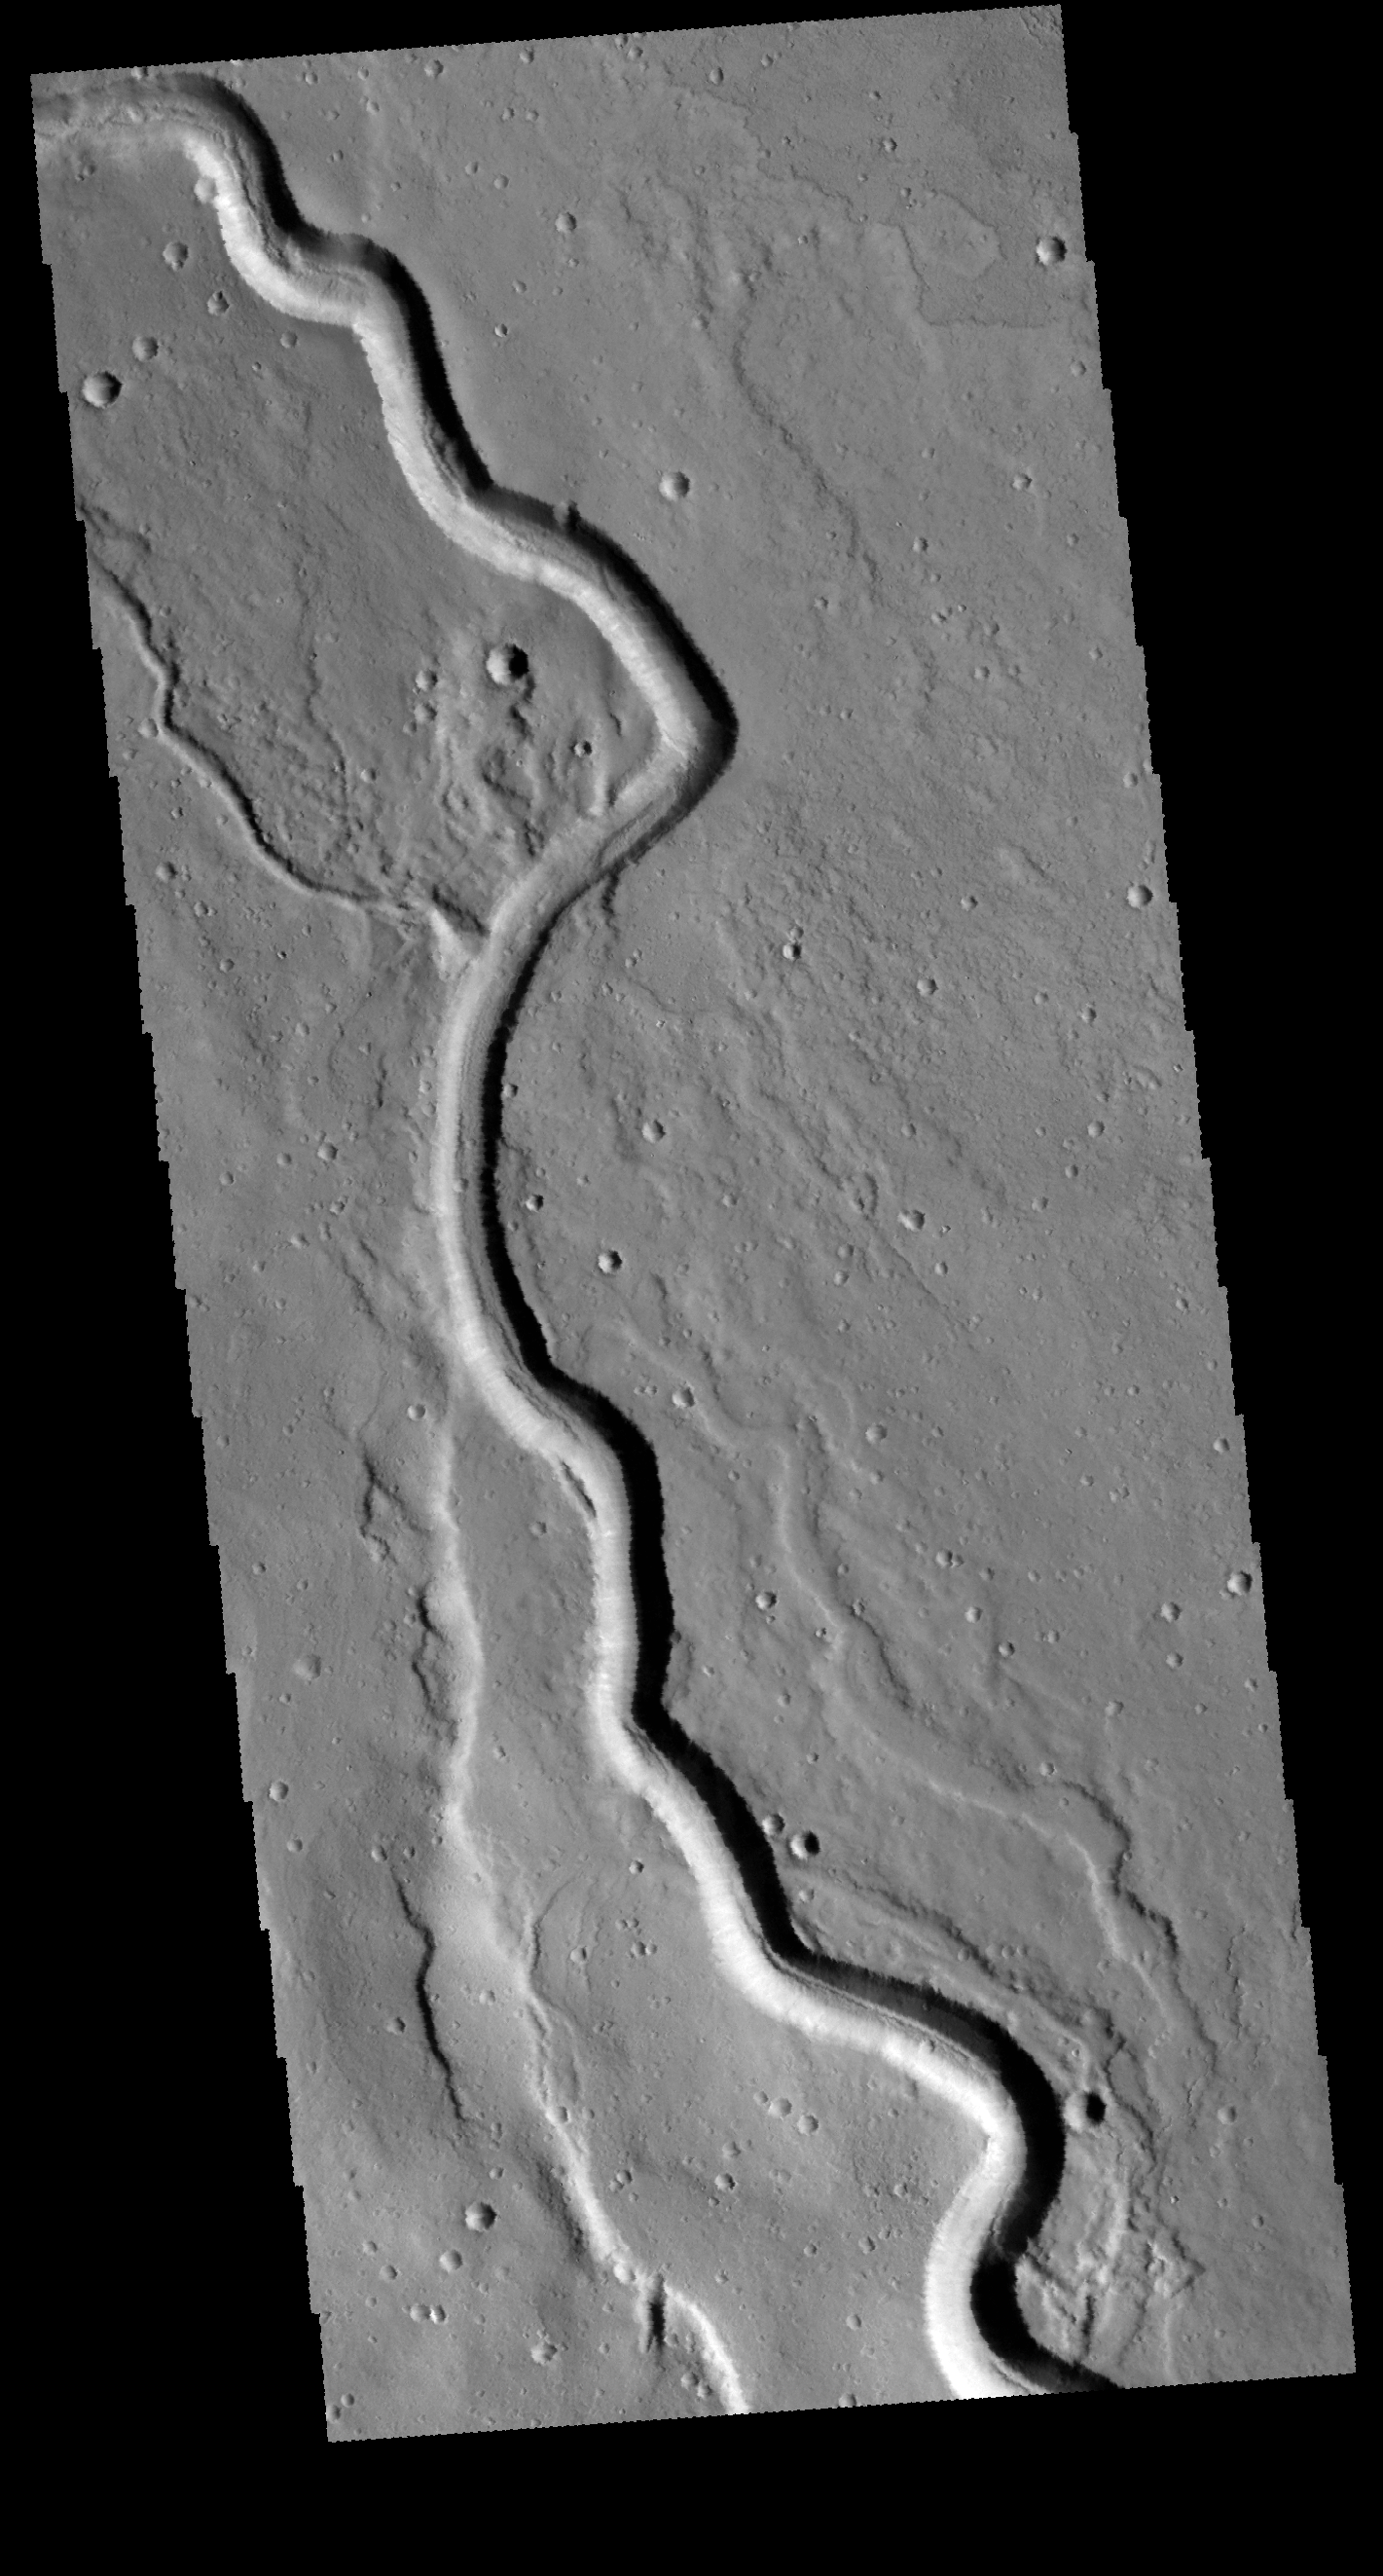

Buvinda Vallis

This VIS image shows a portion of Buvinda Vallis. This channel is located near the northeastern flank of Hecates Tholus.

Credit: NASA/JPL-Caltech/ASU